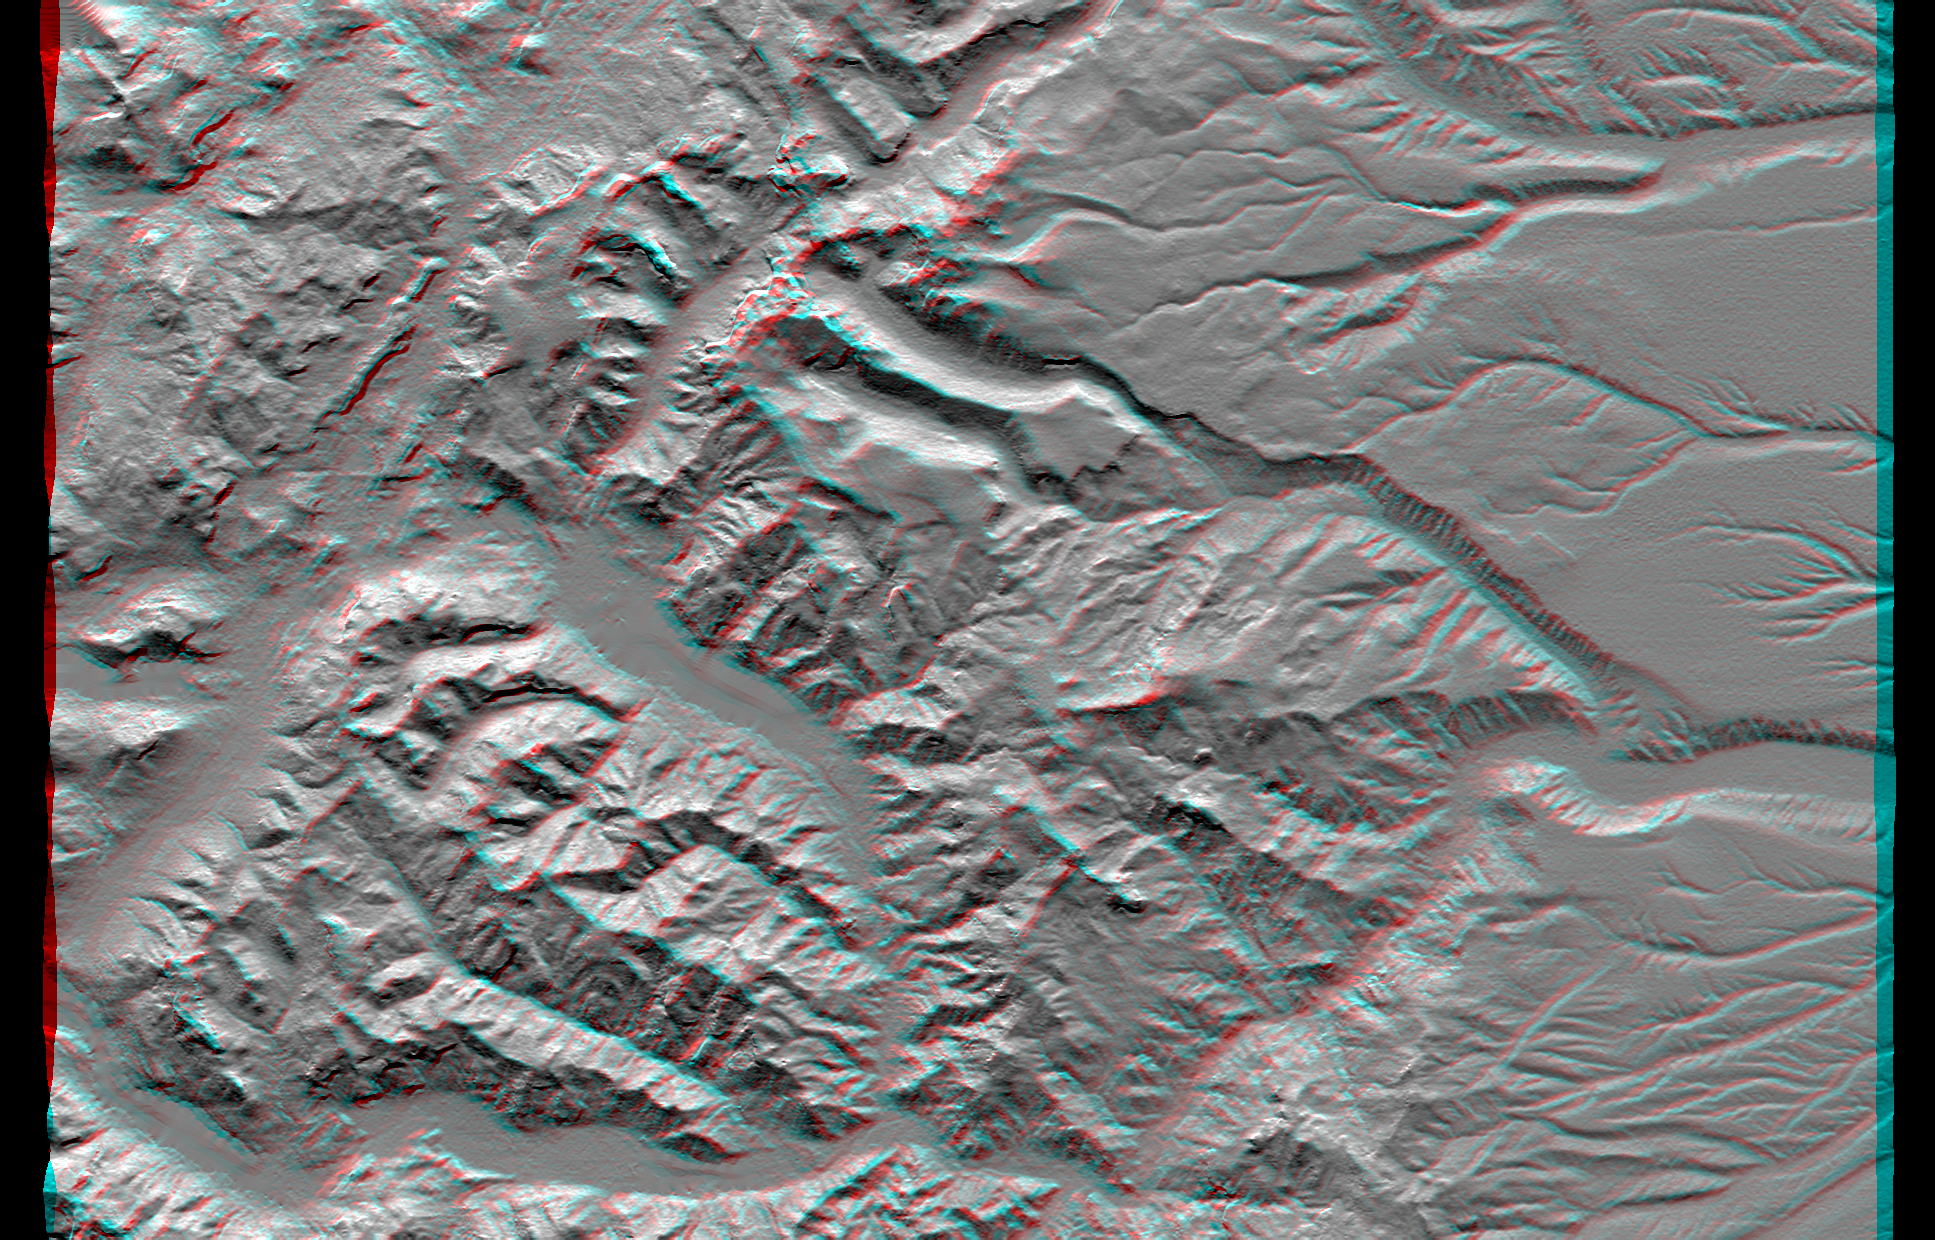

SRTM Anaglyph: Laguna Mellquina, Andes Mountains, Argentina

This anaglyph of an area south of San Martin de Los Andes, Argentina, is the first Shuttle Radar Topography Mission (SRTM) view of the Andes Mountains, the tallest mountain chain in the western hemisphere. This particular site does not include the higher Andes peaks, but it does include steep-sided valleys and other distinctive landforms carved by Pleistocene glaciers. Elevations here range from about 700 to 2,440 meters (2,300 to 8,000 feet). This region is very active tectonically and volcanically, and the landforms provide a record of the changes that have occurred over many thousands of years. Large lakes fill the broad mountain valleys, and the spectacular scenery here makes this area a popular resort destination for Argentinians.

This anaglyph was produced by first shading a preliminary SRTM elevation model. The stereoscopic effect was then created by generating two differing perspectives, one for each eye. When viewed through special glasses, the result is a vertically exaggerated view of Earth’s surface in its full three dimensions. Anaglyph glasses cover the left eye with a red filter and cover the right eye with a blue filter.

Elevation data used in this image was acquired by the Shuttle Radar Topography Mission aboard Space Shuttle Endeavour, launched on February 11, 2000. SRTM used the same radar instrument that comprised the Spaceborne Imaging Radar-C/X-Band Synthetic Aperture Radar (SIR-C/X-SAR) that flew twice on the Space Shuttle Endeavour in 1994. SRTM was designed to collect three-dimensional measurements of the Earth’s surface. To collect the 3-D data, engineers added a 60-meter-long (200-foot) mast, installed additional C-band and X-band antennas, and improved tracking and navigation devices. The mission is a cooperative project between the National Aeronautics and Space Administration (NASA), the National Imagery and Mapping Agency (NIMA) of the U.S. Department of Defense (DoD), and the German and Italian space agencies. It is managed by NASA’s Jet Propulsion Laboratory, Pasadena, CA, for NASA’s Earth Science Enterprise, Washington, DC.

Size: 55.0 x 37.2 kilometers (34.1 x 23.1 miles)
Location: 40.4 deg. South lat., 71.3 deg. West lon.
Orientation: North toward the top
Image Data: Shaded SRTM elevation model
Date Acquired: February 2000

Credit: NASA/JPL/NIMA